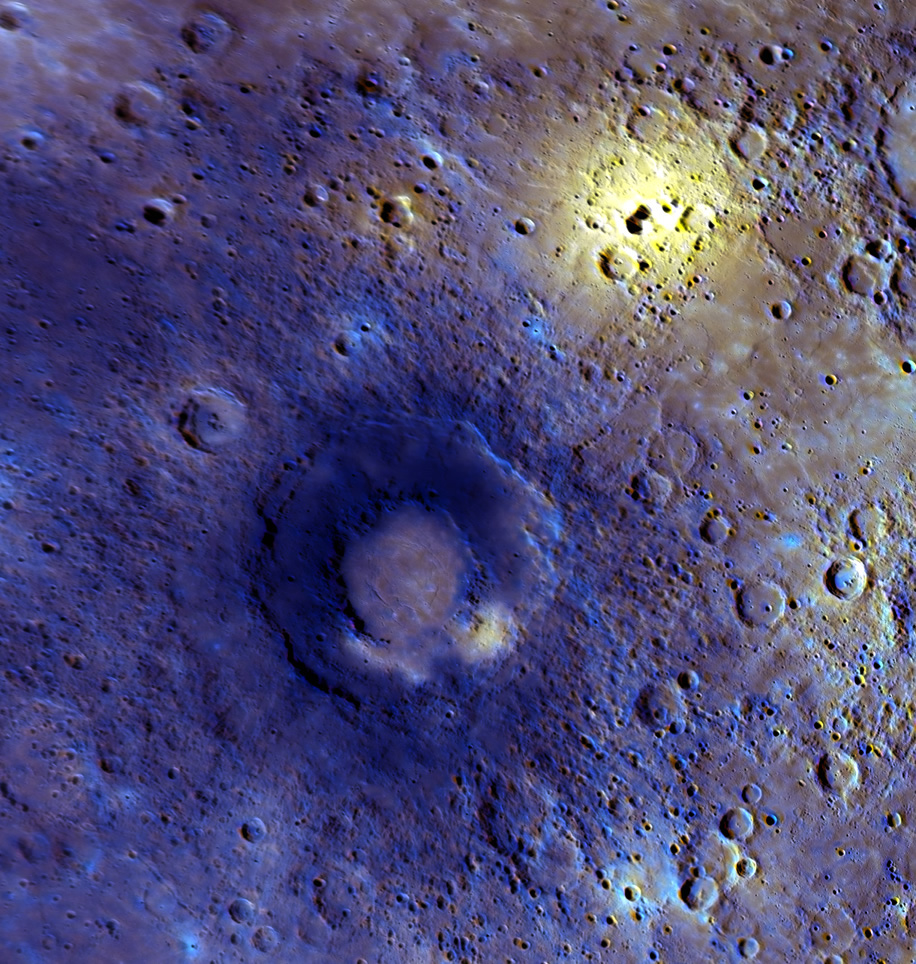

Evidence of Volcanic Activity on Mercury

This enhanced-color view was created with a statistical technique that highlights subtle color variations seen in the 11 WAC filters. These variations are often related to composition. Merged with images from the higher-resolution NAC, the two sets of observations tell the story of the geology of the area and the compositional differences of the features observed. This region, viewed in detail for the first time during the third flyby, appears to have experienced a high level of volcanic activity. The bright yellow area near the top right is centered on a rimless depression that is a candidate site for an explosive volcanic vent. The double-ring basin in the center of the image has a smooth interior that may be the result of effusive volcanism. Smooth plains, thought to be a result of earlier episodes of volcanic activity, cover much of the surrounding area.

Date Acquired: September 29, 2009
Instrument: Wide Angle Camera (WAC) and Narrow Angle Camera (NAC) of the Mercury Dual Imaging System (MDIS)
Resolution: 1.0 kilometers/pixel (0.6 miles/pixel)
Scale: The double-ring basin in the middle of the image is 290 kilometers (180 miles) in diameter

These images are from MESSENGER, a NASA Discovery mission to conduct the first orbital study of the innermost planet, Mercury. For information regarding the use of images, see the MESSENGER image use policy.

Credit: NASA/Johns Hopkins University Applied Physics Laboratory/Carnegie Institution of Washington